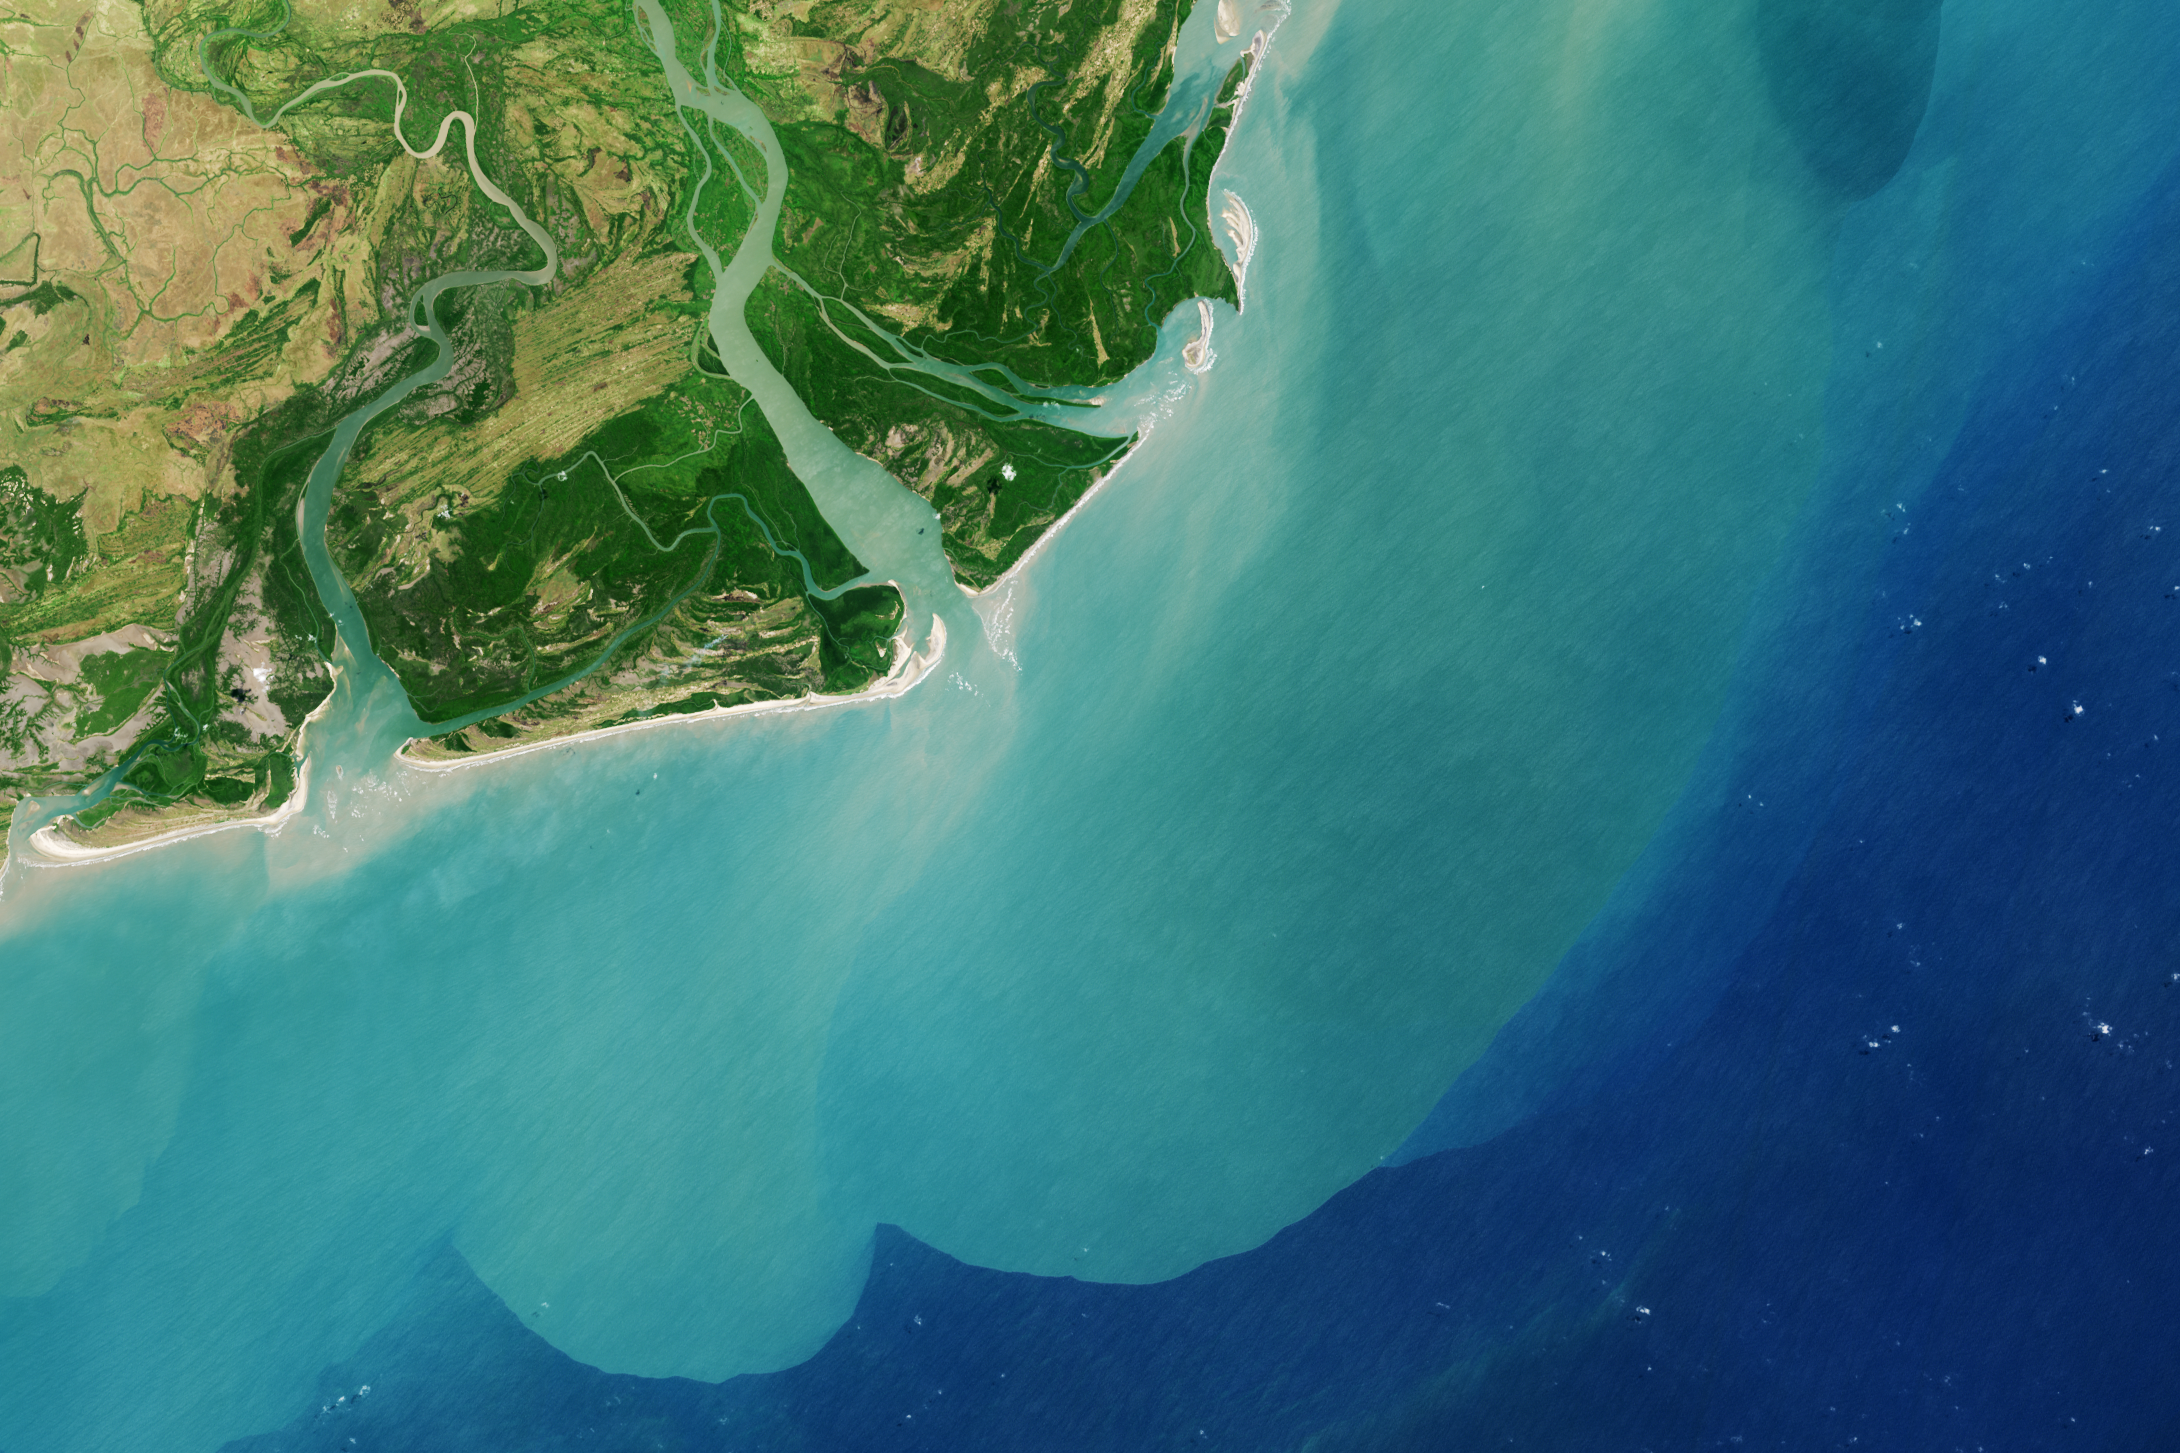

Zambezi River Delta

It drains a watershed that spans eight countries and nearly 1.6 million square kilometers (600,000 square miles). The Zambezi (also Zambeze) is the fourth largest river in Africa, and the largest east-flowing waterway. From headwaters in Zambia, it rolls across 2,574 kilometers (1,599 miles) of the south-central African plateau before pouring water and sediment into the Indian Ocean through a vast delta in Mozambique.

The Operational Land Imager on the Landsat 8 satellite acquired this natural-color image of the Zambezi Delta on August 29, 2013. Sandbars and barrier spits stretch across the mouths of the delta, and suspended sediment extends tens of kilometers out into the sea. The sandy outflow turns the coastal waters to a milky blue-green compared to the deep blue of open water in the Indian Ocean.

The Zambezi Delta includes 230 kilometers of coastline fronting 18,000 square kilometers (7,00 square miles) of swamps, floodplains, and even savannahs (inland). The area has long been prized by subsistence fishermen and farmers, who find fertile ground for crops like sugar and fertile waters for prawns and fish. Two species of endangered cranes and one of the largest concentration of buffalo in Africa — among many other species of wildlife — have found a haven in this internationally recognized wetland.

However, the past six decades have brought great changes to the Zambezi Delta, which used to pour more water and sediment off of the continent. Hydropower dams upstream-most prominently, the Kariba and the Cahora Bassa-greatly reduce river flows during the wet season; they also trap sediments that would otherwise flow downstream. The result has been less water reaching the delta and the floodplains, which rely on pulses of nutrients and sediments from annual (and mostly benign) natural flooding.

The change in the flow of the river affects freshwater availability and quality in the delta. Strong flows push fresh water further out into the sea and naturally keep most of a delta full of fresh (or mostly fresh) water. When that fresh flow eases, the wetlands become drier and more prone to fire. Salt water from the Indian Ocean also can penetrate further into the marsh, upsetting the ecological balance for aquatic plant and animal species. Researchers have found that the freshwater table in the delta has dropped as much as five meters in the 50 years since dams were placed on the river.

Less river flow also affects the shape and extent of the delta. Today there is less sediment replenishing the marshes and beaches as they are scoured by ocean waves and tides. “What strikes me in this image is the suspended sediment offshore,” said Liviu Giosan, a delta geologist at the Woods Hole Oceanographic Institution. “Sediment appears to be transferred from the delta offshore in plumes that not only originate in active river mouths but also from deactivated former mouths, now tidal channels. This shows the power of tidal scouring contributing to the slow but relentless erosion of the delta.”

Credit: NASA Earth Observatory